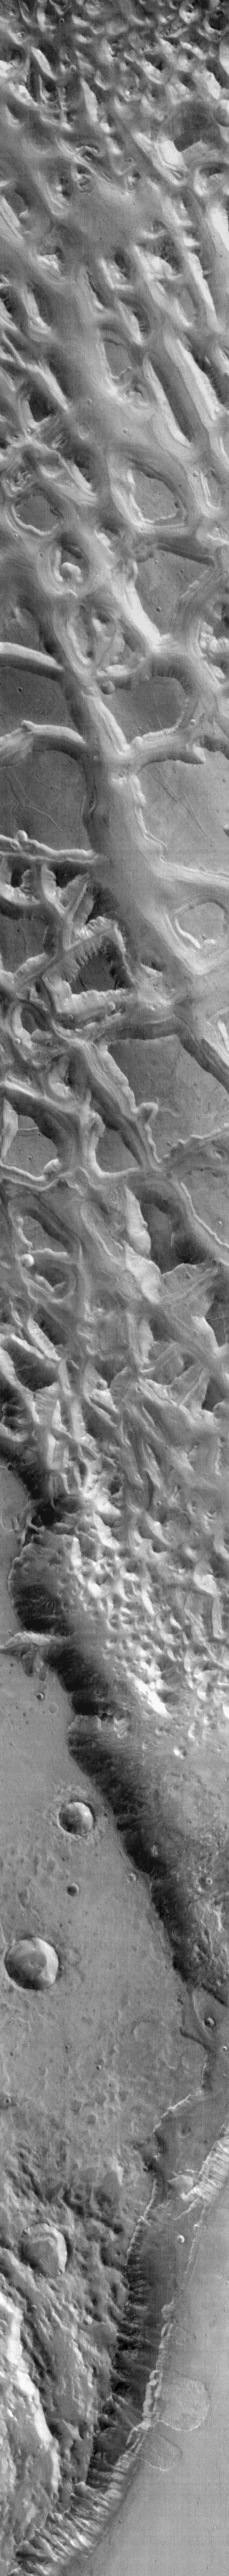

Landslides in IR

The top portion of this infrared image shows part of Hydraotes Chaos. At the bottom of the image are several landslides along a channel wall. With the dust cover of the landslides and the channel floor being similar, the temperatures of both features are similar. It is more difficult to “see” these landslides in the infrared than with the VIS camera.

Image information: IR instrument. Latitude -0.2N, Longitude 325.0E. 99 meter/pixel resolution.

Please see the THEMIS Data Citation Note for details on crediting THEMIS images.

Note: this THEMIS visual image has not been radiometrically nor geometrically calibrated for this preliminary release. An empirical correction has been performed to remove instrumental effects. A linear shift has been applied in the cross-track and down-track direction to approximate spacecraft and planetary motion. Fully calibrated and geometrically projected images will be released through the Planetary Data System in accordance with Project policies at a later time.

NASA’s Jet Propulsion Laboratory manages the 2001 Mars Odyssey mission for NASA’s Office of Space Science, Washington, D.C. The Thermal Emission Imaging System (THEMIS) was developed by Arizona State University, Tempe, in collaboration with Raytheon Santa Barbara Remote Sensing. The THEMIS investigation is led by Dr. Philip Christensen at Arizona State University. Lockheed Martin Astronautics, Denver, is the prime contractor for the Odyssey project, and developed and built the orbiter. Mission operations are conducted jointly from Lockheed Martin and from JPL, a division of the California Institute of Technology in Pasadena.

Credit: NASA/JPL/ASU